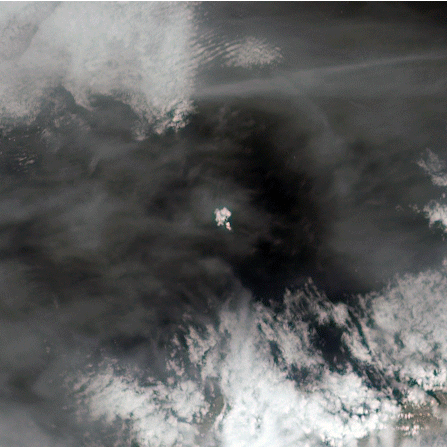

NASA’s MISR Spots Alaskan Volcano’s Latest Eruption

The tiny Aleutian island of Bogoslof in Alaska, erupting regularly since December 2016, produced fresh activity on Sunday, May 28, 2017. Bogoslof is a stratovolcano fueled by the subduction of the Pacific Plate under the North American Plate and forms part of the larger Aleutian Arc, which includes more than 60 volcanoes on the Aleutian Islands and the Aleutian Range on the Alaska mainland. Previous to its recent period of activity, Bogoslof had last erupted in 1992, and its above-water surface area was a mere 0.11 square miles (0.29 square kilometers). As of March 11, the most recent data available, the area of the island had tripled to 0.38 square miles (0.98 square kilometers). The event on May 28 produced an ash cloud that reached 40,000 feet (12 km) in altitude, causing the Alaskan Volcano Observatory to issue a red alert for air travel in the area. Volcanic ash can cause major damage to aircraft engines, and the region is close to several major air routes between North America and Asia.

On May 28, 2017, at approximately 2:23 p.m. local time, NASA’s Terra satellite passed over Bogoslof, less than 10 minutes after the eruption began. MISR has nine cameras that view Earth at different angles. It takes slightly less than seven minutes for all nine cameras to view the same location on Earth. On the left, an animation made from the images from the nine MISR cameras, captured between 2:19 and 2:26 p.m., demonstrates how the angled views give a glimpse of the underside of the growing plume of volcanic ash, showing the eruption column widening into the cloud at the top.

Data from MISR’s nine cameras can also be used to calculate the height of the plume, based on the apparent movement of the cloud from one camera to another. In Figure 1, on the right, a map of plume height is plotted over the downward-looking image. The top of the cloud was approximately 10,000 feet (3 kilometers) high at this time. Below the image is a scatterplot of the heights, with blue points representing heights corrected by the northwesterly winds reported by the Alaskan Volcano Observatory during the eruption, and red points representing uncorrected heights. Lower points at either side of the plume represent retrievals of the eruption column.

These data were captured during Terra orbit 92786. The stereoscopic analysis was performed using the MISR INteractive eXplorer (MINX) software tool, which is publicly available through the Open Channel Foundation at https://www.openchannelsoftware.com/projects/MINX. Other MISR data are available through the NASA Langley Research Center; for more information, go to https://eosweb.larc.nasa.gov/project/misr/misr_table. MISR was built and is managed by NASA’s Jet Propulsion Laboratory in Pasadena, California, for NASA’s Science Mission Directorate in Washington, D.C. The Terra spacecraft is managed by NASA’s Goddard Space Flight Center in Greenbelt, Maryland. The MISR data were obtained from the NASA Langley Research Center Atmospheric Science Data Center in Hampton, Virginia. JPL is a division of the California Institute of Technology in Pasadena.

Credit: NASA/GSFC/LaRC/JPL-Caltech, MISR Team